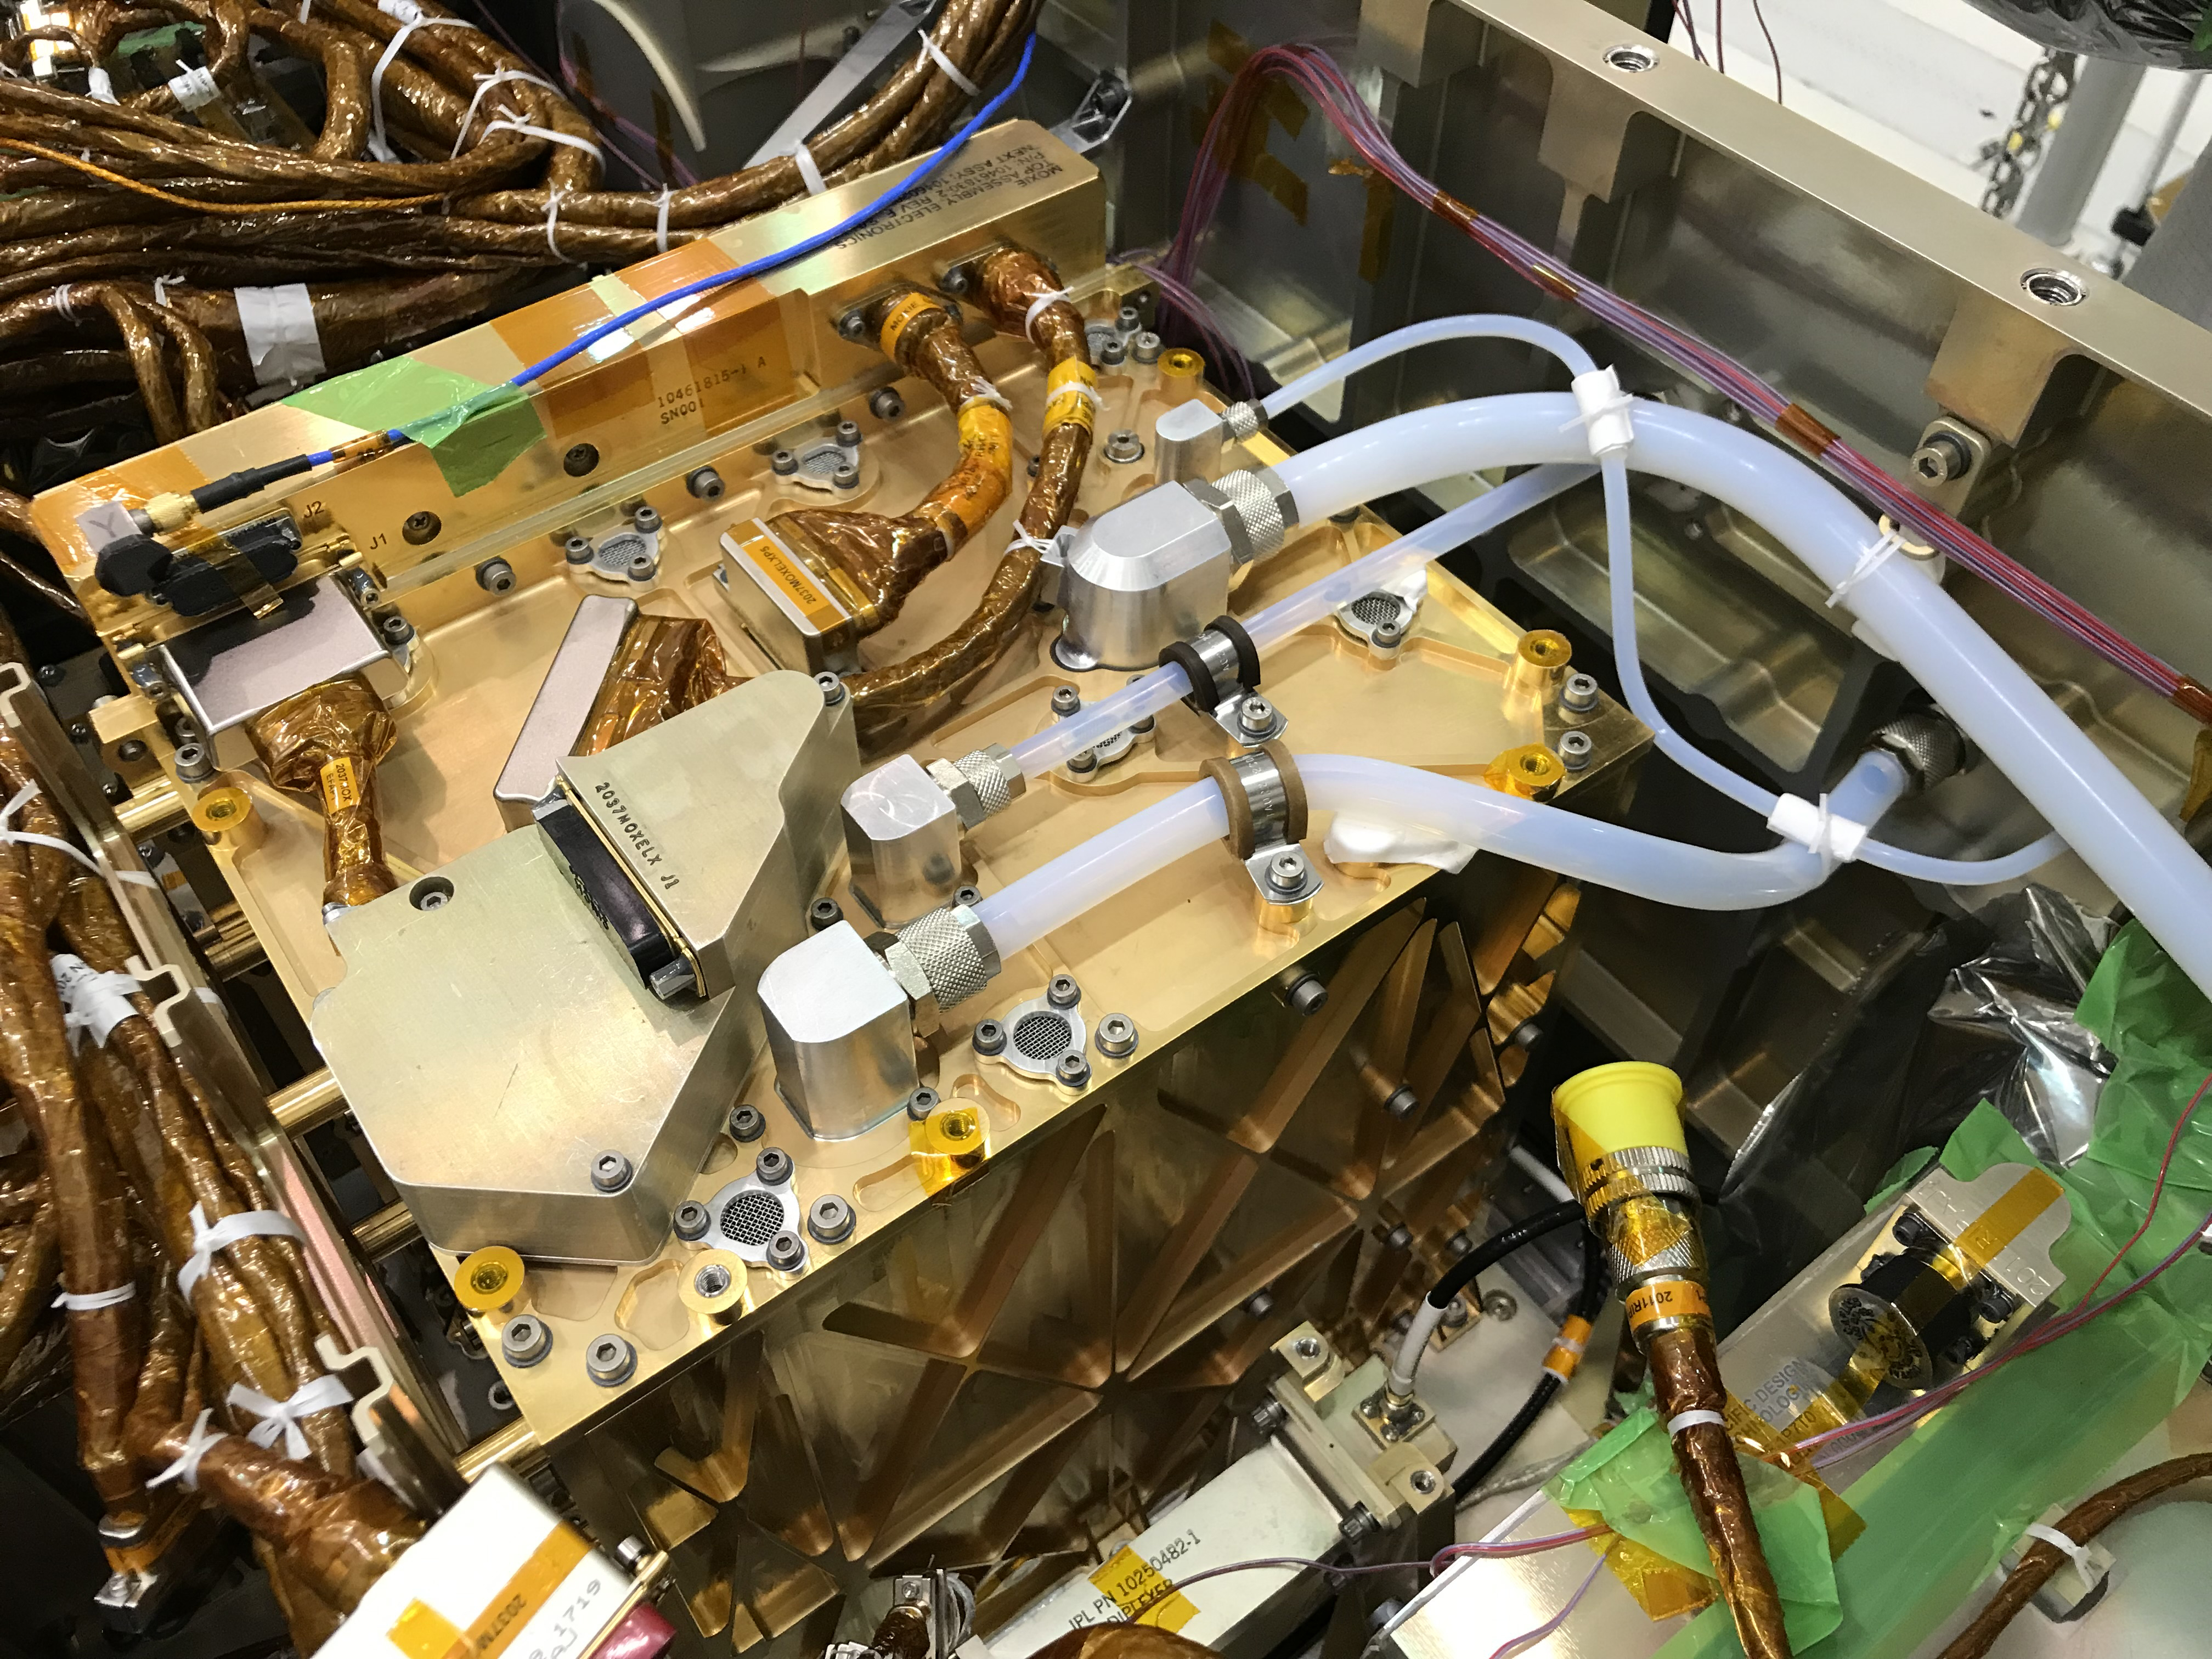

MOXIE All Tucked In

In this image, the gold-plated Mars Oxygen In-Situ Resource Utilization Experiment (MOXIE) Instrument shines after being installed inside the Perseverance rover. The largest white tube on the top surface of MOXIE takes in filtered carbon dioxide-rich Martian atmosphere. That CO2 is pressurized and passed through the Solid Oxide Electrolysis unit, where it is split into carbon monoxide and oxygen. The smallest tube snaking across the top of the unit sends the oxygen produced by MOXIE through a composition sensor to measure purity, then vents the oxygen out to the Martian atmosphere. This technology demonstration may guide the design of future, larger devices that could enable human exploration of Mars.

NASA’s Jet Propulsion Laboratory in Southern California built and will manage operations of the Mars 2020 Perseverance rover for NASA.

Credit: NASA/JPL-Caltech